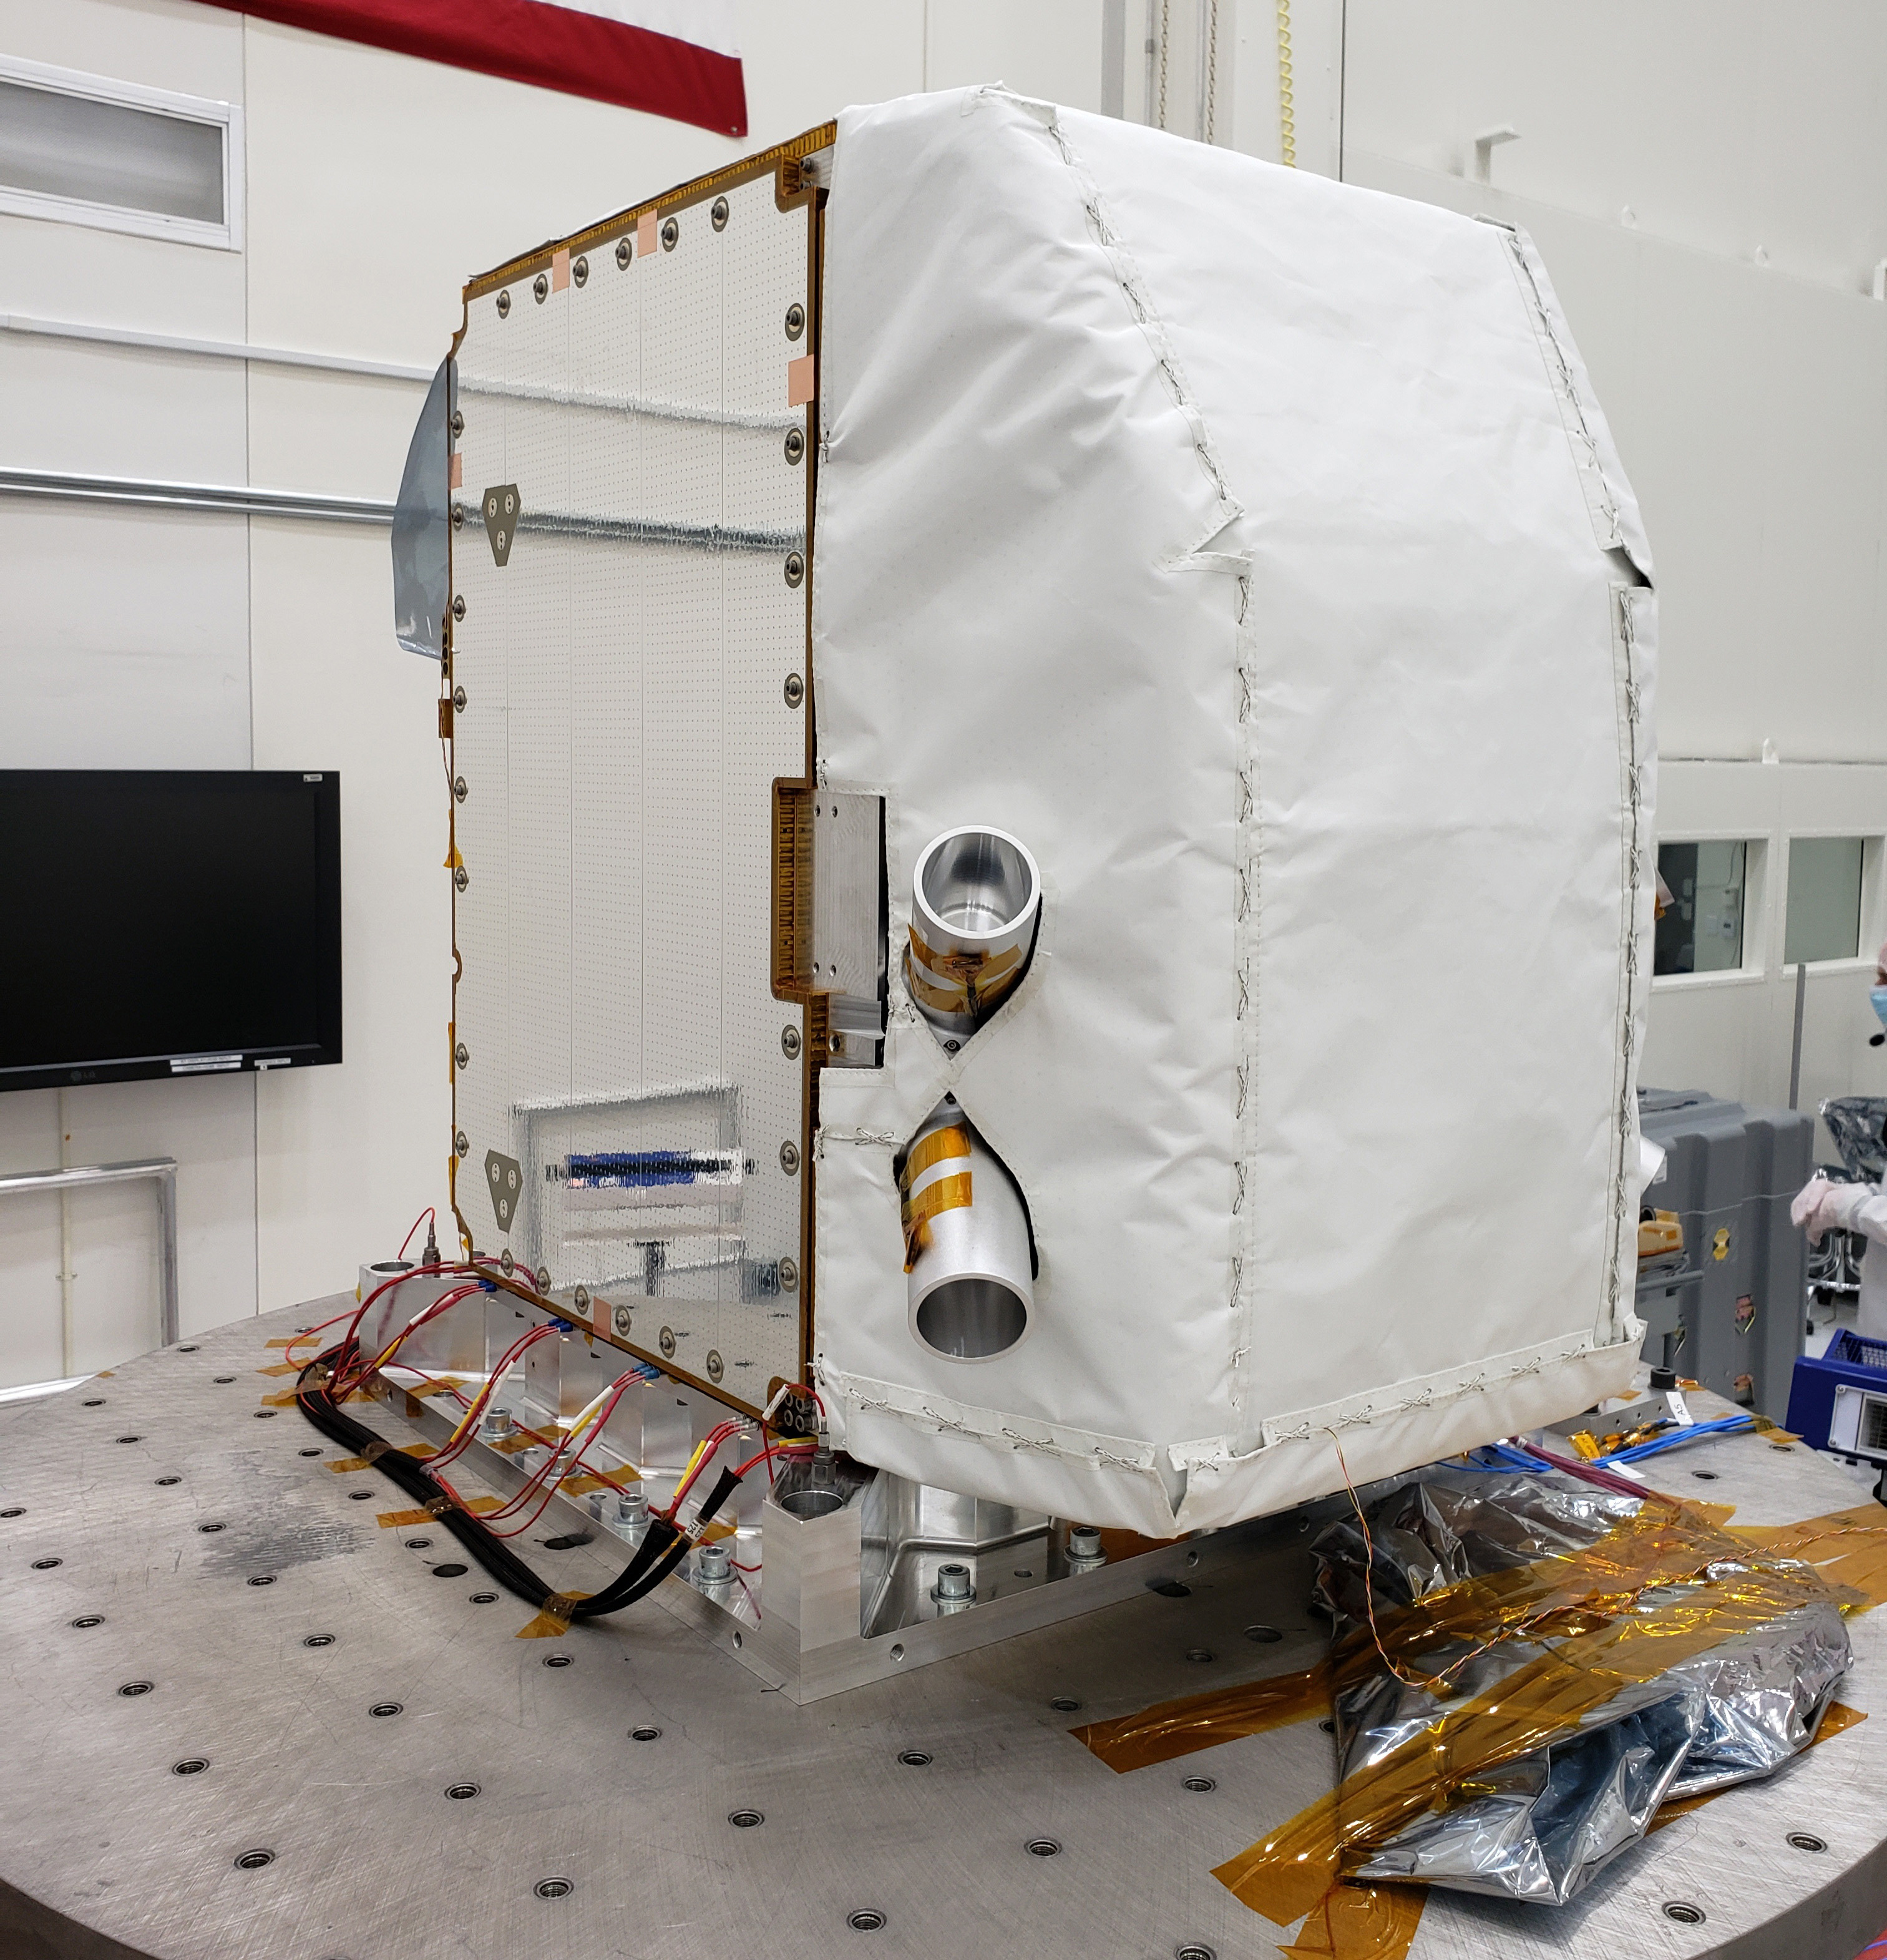

Imaging Spectrometer Fully Integrated

The Carbon Mapper imaging spectrometer, which will measure the greenhouse gases methane and carbon dioxide from space, sits at NASA’s Jet Propulsion Laboratory in Southern California in August 2023, before its September shipment to Planet Labs PBC in San Francisco. The instrument will be integrated into a Tanager satellite.

Designed and built by JPL, imaging spectrometer will be part of an effort led by the nonprofit Carbon Mapper organization to collect data on greenhouse gas point-source emissions. The information will help locate and quantify “super-emitters” – the small percentage of individual sources responsible for a significant fraction of methane and carbon dioxide emissions around the world.

Credit: NASA/JPL-Caltech